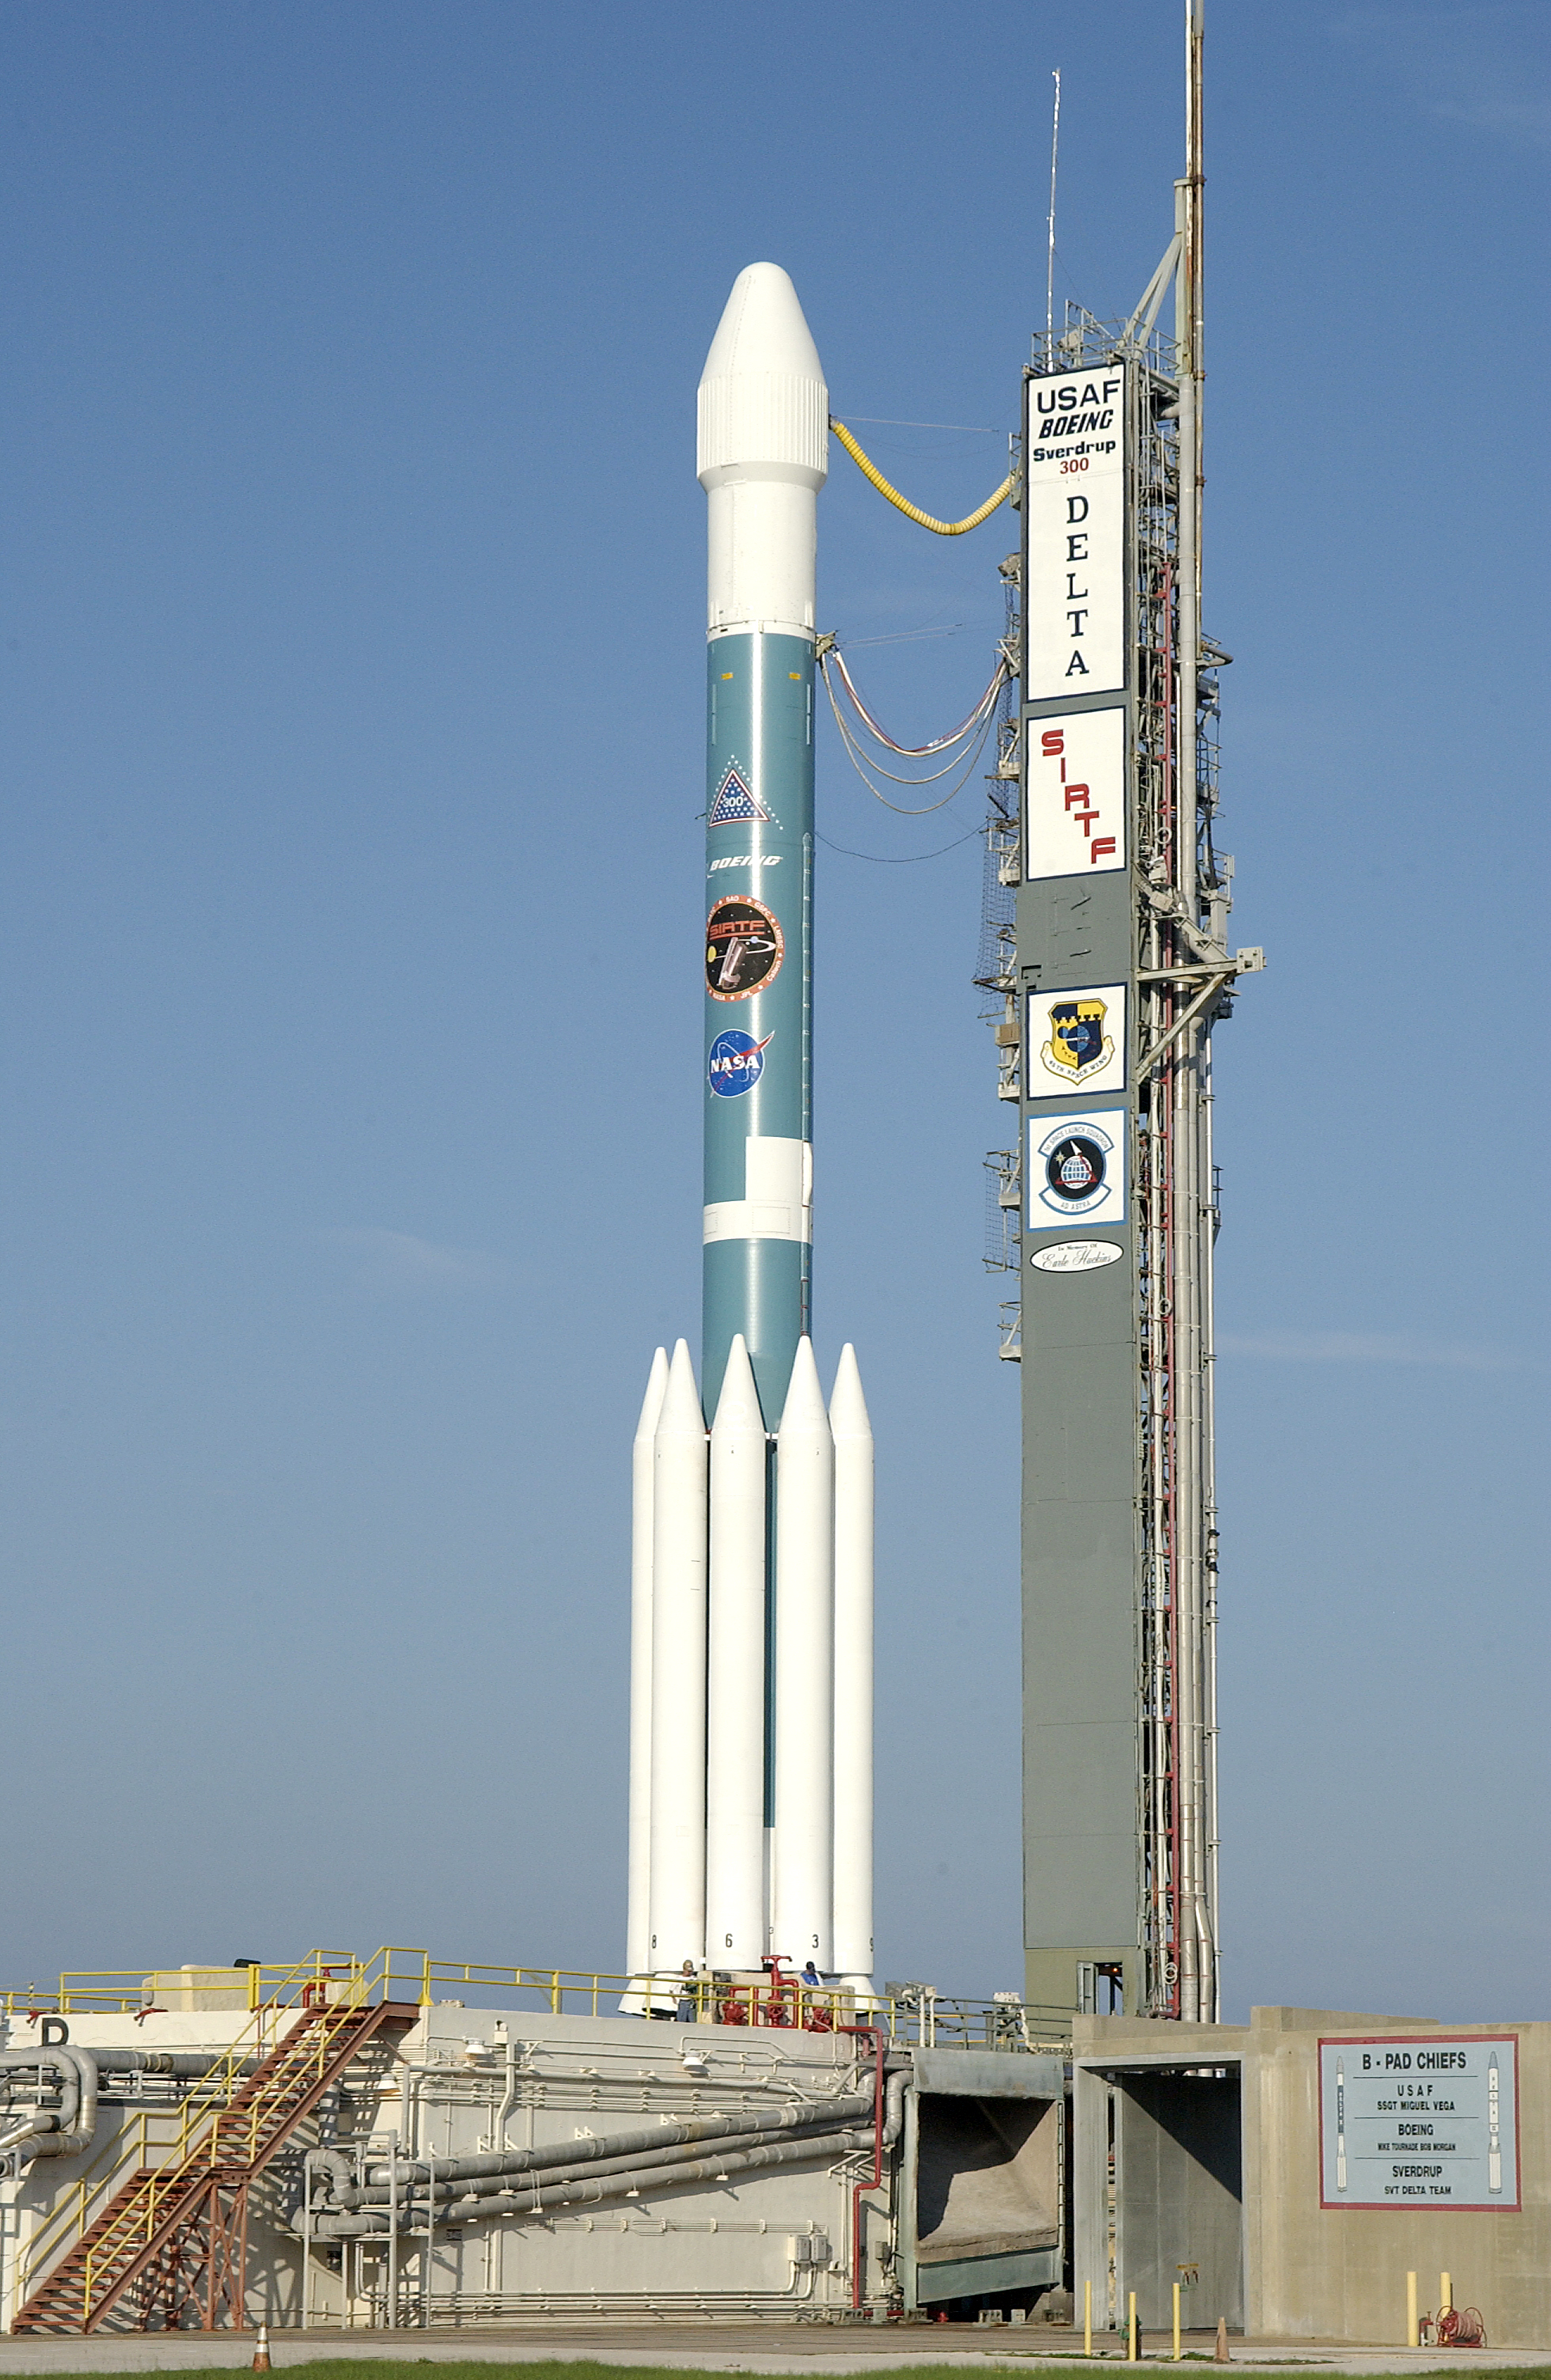

Spitzer's Rocket

The rocked that launched the Spitzer Space Telescope, seen here on August 24, 2003, the day before the launch.

Credit: NASA/KSC